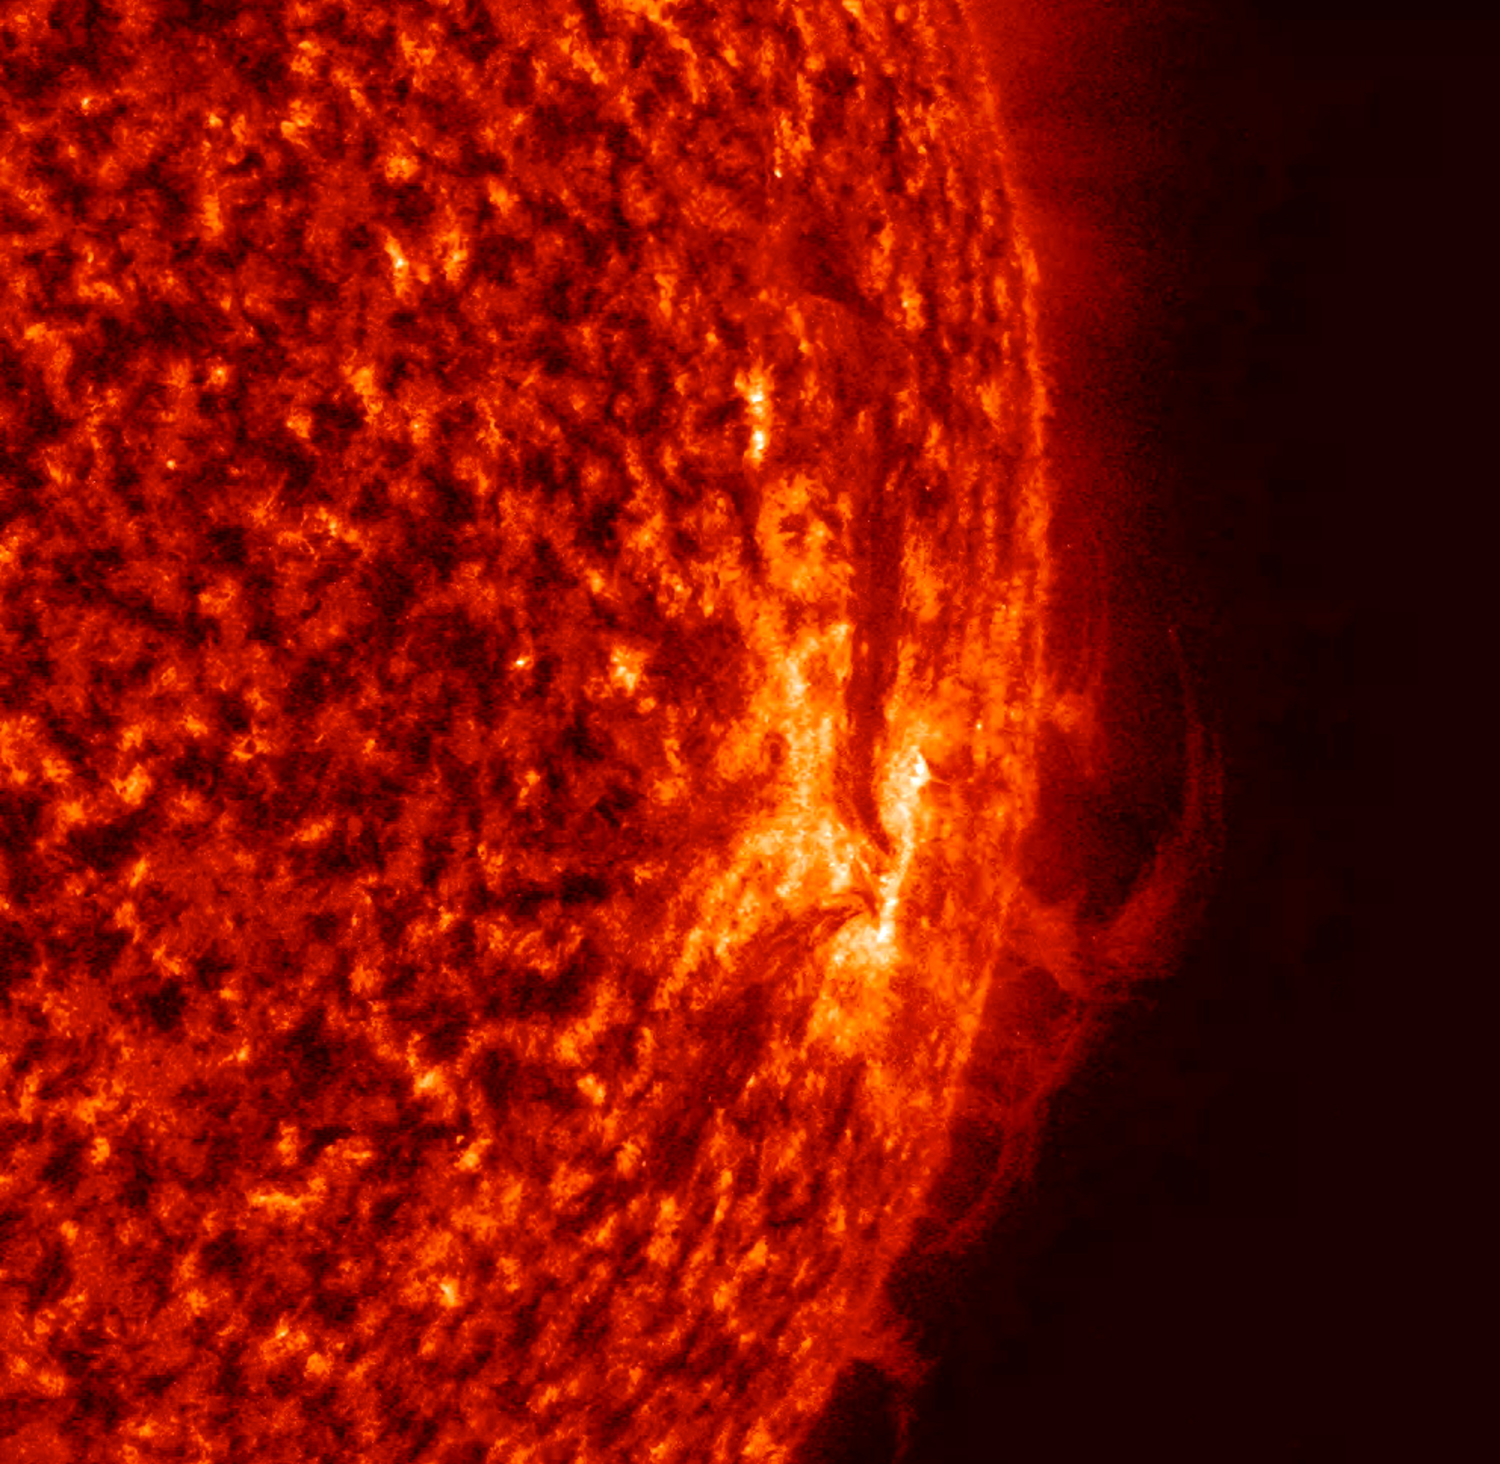

Shifting Plasma

Strands of solar material at the sun's edge shifted and twisted back and forth over a 22-hour period in this footage captured May 2-3, 2017, by NASA’s Solar Dynamics Observatory. In this close-up, the strands are being manipulated by strong magnetic forces associated with active regions. To give a sense of scale, the strands that hover above the sun are more than several times the size of Earth. These images were taken in a wavelength of extreme ultraviolet light, which is typically invisible to our eyes, but was colorized here in red.

Credit: NASA/Goddard/SDO